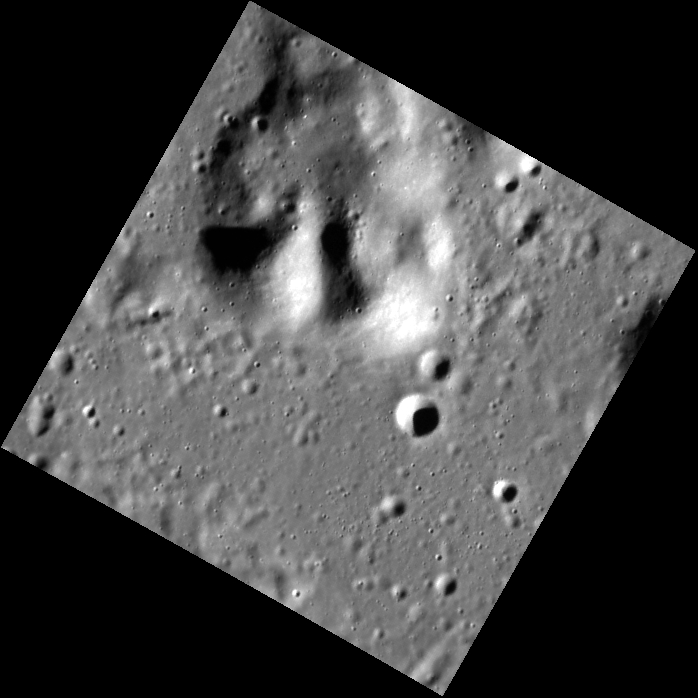

Between the Valleys of the Ancients

Today’s image features a massif southwest of Paestum Vallis and southeast of Timgad Vallis. Though it may look similar to a crater central peak, examination of the geological context reveals that it is part of a ridge of older terrain, extending just beyond the end of Timgad Vallis.

This image was acquired as part of the NAC ride-along imaging campaign. When data volume is available and MDIS is not acquiring images for its other campaigns, high-resolution NAC images are obtained of the surface. These images are designed not to interfere with other instrument observations but take full advantage of periods during the mission when extra data volume is available.

Date acquired: October 18, 2014
Image Mission Elapsed Time (MET): 55992310
Image ID: 7269935
Instrument: Narrow Angle Camera (NAC) of the Mercury Dual Imaging System (MDIS)
Center Latitude: 59.23°
Center Longitude: 122.8° E
Resolution: 28 meters/pixel
Scale: The image measures roughly 20 km (12.5 mi.) diagonally across.
Incidence Angle: 73.9°
Emission Angle: 4.1°
Phase Angle: 78.0°

The MESSENGER spacecraft is the first ever to orbit the planet Mercury, and the spacecraft’s seven scientific instruments and radio science investigation are unraveling the history and evolution of the Solar System’s innermost planet. During the first two years of orbital operations, MESSENGER acquired over 150,000 images and extensive other data sets. MESSENGER is capable of continuing orbital operations until early 2015.

For information regarding the use of images, see the MESSENGER image use policy.

Credit: NASA/Johns Hopkins University Applied Physics Laboratory/Carnegie Institution of Washington